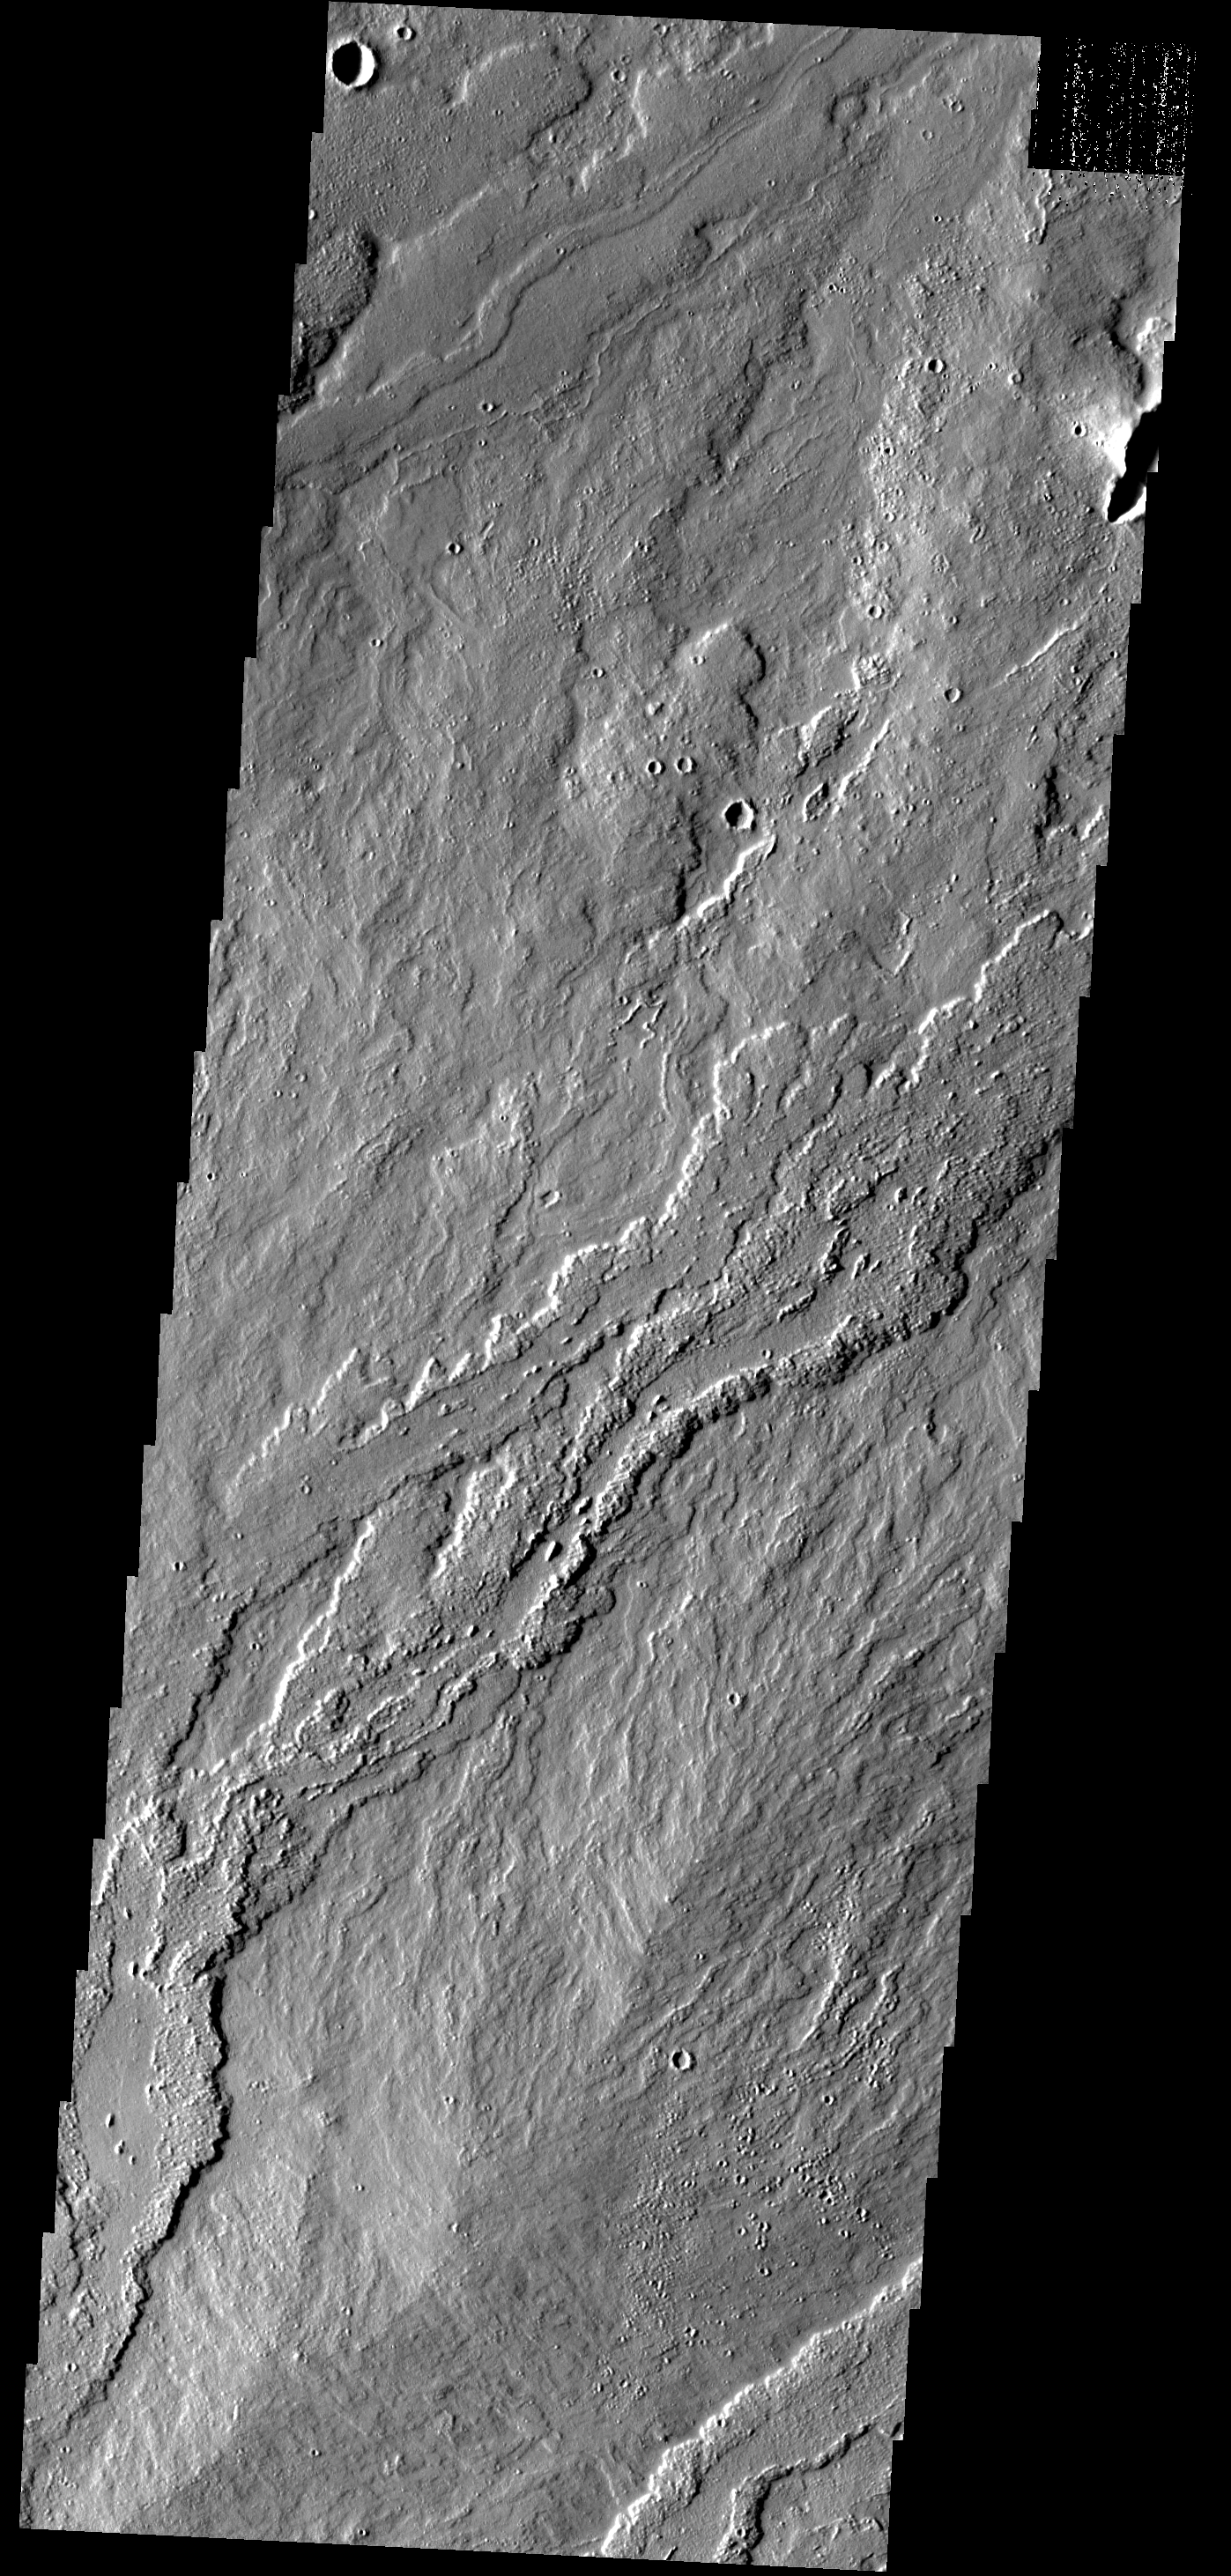

Ascraeus Lava

These lava flows are associated with Ascraeus Mons.

Image information: VIS instrument. Latitude 16.4N, Longitude 259.9E. 18 meter/pixel resolution.

Please see the THEMIS Data Citation Note for details on crediting THEMIS images.

Note: this THEMIS visual image has not been radiometrically nor geometrically calibrated for this preliminary release. An empirical correction has been performed to remove instrumental effects. A linear shift has been applied in the cross-track and down-track direction to approximate spacecraft and planetary motion. Fully calibrated and geometrically projected images will be released through the Planetary Data System in accordance with Project policies at a later time.

NASA’s Jet Propulsion Laboratory manages the 2001 Mars Odyssey mission for NASA’s Office of Space Science, Washington, D.C. The Thermal Emission Imaging System (THEMIS) was developed by Arizona State University, Tempe, in collaboration with Raytheon Santa Barbara Remote Sensing. The THEMIS investigation is led by Dr. Philip Christensen at Arizona State University. Lockheed Martin Astronautics, Denver, is the prime contractor for the Odyssey project, and developed and built the orbiter. Mission operations are conducted jointly from Lockheed Martin and from JPL, a division of the California Institute of Technology in Pasadena.

Credit: NASA/JPL/ASU